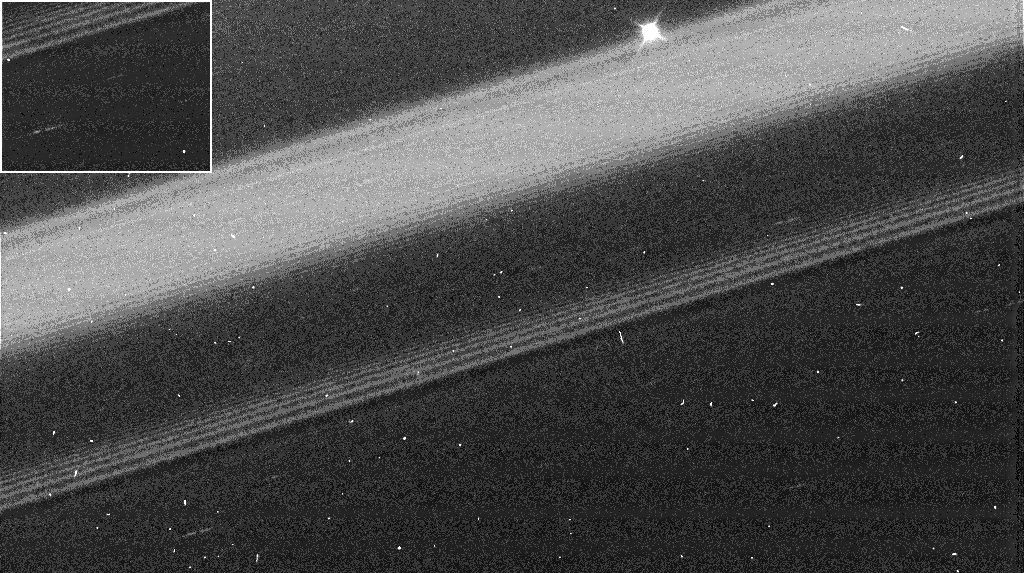

Propeller Belt

The Cassini spacecraft captures eight new propeller-like features within Saturn’s A ring in what may be the propeller “hot zone” of Saturn’s rings.

Propeller features form around small moonlets that are not massive enough to clear out ring material, but are still able to pull smaller ring particles into a shape reminiscent of an airplane propeller. Scientists believe that propellers represent moonlet wakes, which are denser than the surrounding ring material and appear bright in the images.

Propellers were first discovered in Cassini images taken during Saturn orbit insertion in 2004. This new image is from a more extensive study of the full A ring and provides evidence that these features are not distributed evenly as previously thought, but are instead grouped in a 3,000 kilometer-wide (1,860 mile) propeller belt.

This image shows four new propellers and was put together from images in the Planetary Data System, a web site which archives and distributes scientific data from NASA planetary missions. The largest propeller seen here is noted in the white dashed box, and it indicates the presence of a 150-meter (490-foot) moonlet. The size is inferred from the radial separation of the propeller wings. The propeller is seen in another image and is shown in the upper left box. The reappearance of the propellers clearly demonstrates the orbital motion of the propellers. The region enclosed in the red box is zoomed and shown in the top panel of PIA10080. Three additional propellers are noted with white dashed circles on the right. Very bright and round spots are artifacts. But some of the bright elongated and non-saturated streaks could be smaller propellers that are not resolved in the image.

This view is made up of two images from a set of 26 images with a complete radial coverage of the A ring and part of the Cassini division taken during an occultation of the star Antares (alpha Scorpii; brightest spot on top) on Aug. 20, 2005.

In this clear filter image, the Cassini spacecraft narrow-angle camera observed the unlit side of the rings, with a phase angle of 126 degrees. The images were taken at 1 minute intervals with 0.05 seconds exposure time. Image resolution is 1 kilometer (0.6 miles) per pixel.

The Cassini-Huygens mission is a cooperative project of NASA, the European Space Agency and the Italian Space Agency. The Jet Propulsion Laboratory, a division of the California Institute of Technology in Pasadena, manages the mission for NASA’s Science Mission Directorate, Washington, D.C. The Cassini orbiter was designed, developed and assembled at JPL.

Credit: NASA/JPL/Space Science Institute/University of Colorado